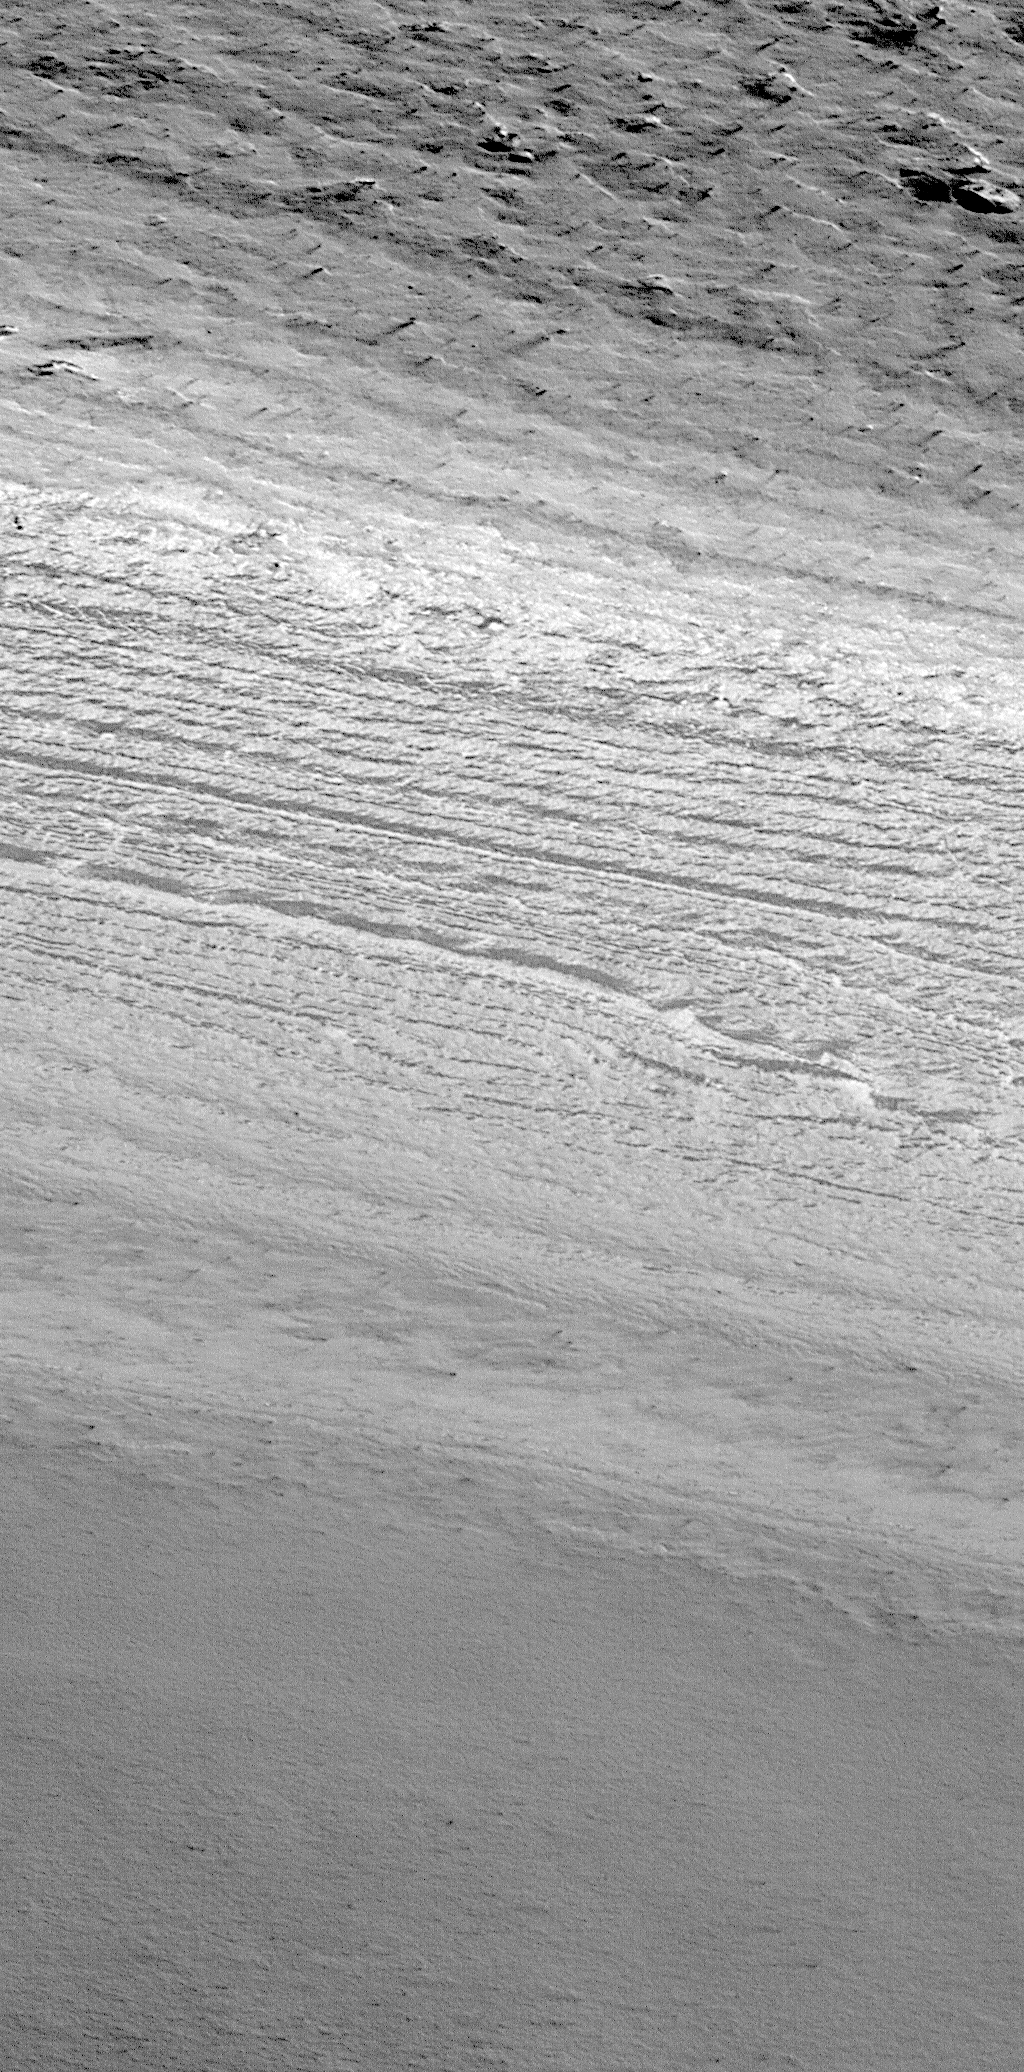

Layers of the South Polar Layered Deposits

On December 3, 1999, the Mars Polar Lander will touch down on the upper surface of a thick accumulation of layered material known as the “South Polar Layered Deposits.” The Mars Global Surveyor (MGS) Mars Orbiter Camera (MOC) has been providing stunning new pictures of the south polar layered deposits that, in conjunction with Mars Polar Lander observations, will eventually help answer many questions about this terrain.

Both the north and south polar regions are blanketed by thick accumulations of layered material. This has been known since the 1971-1972 mission of Mariner 9. Based upon data from the Mariner and Viking projects in the 1970s, the polar layered deposits have long been considered to be accumulations of dust and ice. The layering is thought to indicate changes in how ice and dust accumulate at the poles over the course of millenia. Changes in climate might affect the thickness and composition of polar layers in a way that is analogous to how years of drought and years of plentiful rain change the width of rings in a tree trunk on Earth.

The pictures shown here provide new details of what the south polar layered deposits look like at extremely high resolution from the MGS MOC. The picture on the left is a context frame taken at the same time as the high resolution view on the right. The context image covers an area about 115 km (71 mi) across and shows a thick, smooth blanket of material covering the upper 2/3 of the frame. This thick blanket is the south polar layered deposit material. The circular features at the lower left in the context image are craters occurring outside the polar layered deposit. More craters occur underneath the polar layered deposits. The small white box indicates the location of the MOC high resolution image (right) along the edge of the polar layered deposits. The picture is illuminated from the lower right.

The picture on the right shows one of the clearest and highest-resolution images of south polar layered material ever obtained. Located at 73.0°S, 224.5°W, this picture covers an area approximately 550 km (340 miles) northwest of where the Mars Polar Lander will touch down in December. Illuminated from the lower right, this scene covers an area 1.5 km (0.9 mi) wide and 4.6 km (1.9 mi) long. The smallest objects that can be seen are about the sizes of automobiles. Small dark streaks in the upper right are formed from winds that have blown small patches of sediment across the surface of the layered material. Layers of only a few meters thickness are exposed along the edge of the polar layered deposits. The amount of dust versus ice in these layers is unknown. It is hoped that the Mars Polar Lander will be able to help determine–at least for the upper layers of the deposit–how much ice is present.

Credit: NASA/JPL/MSSS